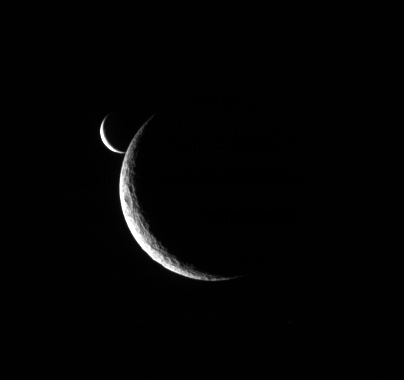

Rhea Releases Enceladus

Two slim crescents smile toward the Cassini spacecraft following an occultation event.

Taken only five minutes after Enceladus (505 kilometers, or 314 miles across) first approached the limb of Rhea (1,528 kilometers, or 949 miles across), this view shows the bright little moon emerging from behind the larger moon’s crescent. (See PIA08229 for the earlier view.)

The image was taken in visible light with the Cassini spacecraft narrow-angle camera on July 4, 2006 at a distance of approximately 1.4 million kilometers (800,000 miles) from Rhea and 1.9 million kilometers (1.2 million miles) from Enceladus. The view was obtained at a Sun-moon-spacecraft, or phase, angle of about 142 degrees relative to both moons. Image scale is 8 kilometers (5 miles) per pixel on Rhea and 11 kilometers (7 miles) on Enceladus.

The Cassini-Huygens mission is a cooperative project of NASA, the European Space Agency and the Italian Space Agency. The Jet Propulsion Laboratory, a division of the California Institute of Technology in Pasadena, manages the mission for NASA’s Science Mission Directorate, Washington, D.C. The Cassini orbiter and its two onboard cameras were designed, developed and assembled at JPL. The imaging operations center is based at the Space Science Institute in Boulder, Colo.

Credit: NASA/JPL/Space Science Institute